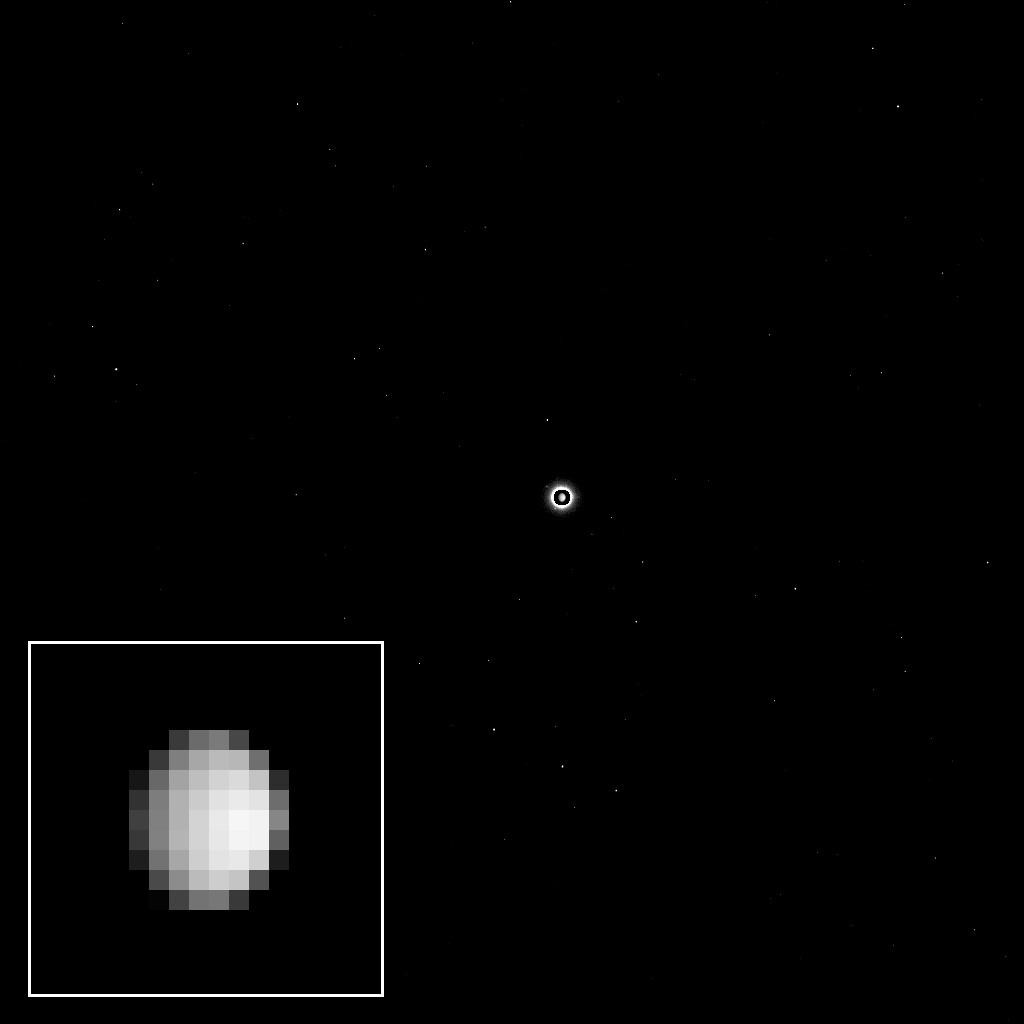

Enhanced Early View of Ceres from Dawn

As the Dawn spacecraft flies through space toward the dwarf planet Ceres, the unexplored world appears to its camera as a bright light in the distance, full of possibility for scientific discovery.

This view was acquired as part of a final calibration of the science camera before Dawn’s arrival at Ceres. To accomplish this, the camera needed to take pictures of a target that appears just a few pixels across. On Dec. 1, 2014, Ceres was about nine pixels in diameter, nearly perfect for this calibration. The images provide data on very subtle optical properties of the camera that scientists will use when they analyze and interpret the details of some of the pictures returned from orbit.

Ceres is the bright spot in the center of the image. Because the dwarf planet is much brighter than the stars in the background, the camera team selected a long exposure time to make the stars visible. The long exposure made Ceres appear overexposed, and exaggerated its size; this was corrected by superimposing a shorter exposure of the dwarf planet in the center of the image.

A cropped, magnified view of Ceres appears in the inset image at lower left.

The image was taken on Dec. 1, 2014 with the Dawn spacecraft’s framing camera, using a clear spectral filter. Dawn was about 740,000 miles (1.2 million kilometers) from Ceres at the time. Ceres is 590 miles (950 kilometers) across and was discovered in 1801.

The Dawn mission to Vesta and Ceres is managed by NASA’s Jet Propulsion Laboratory, a division of the California Institute of Technology in Pasadena, for NASA’s Science Mission Directorate, Washington D.C. UCLA is responsible for overall Dawn mission science. The Dawn framing cameras were developed and built under the leadership of the Max Planck Institute for Solar System Research, Göttingen, Germany, with significant contributions by DLR German Aerospace Center, Institute of Planetary Research, Berlin, and in coordination with the Institute of Computer and Communication Network Engineering, Braunschweig. The Framing Camera project is funded by the Max Planck Society, DLR, and NASA/JPL.

Credit: NASA/JPL-Caltech/UCLA/MPS/DLR/IDA